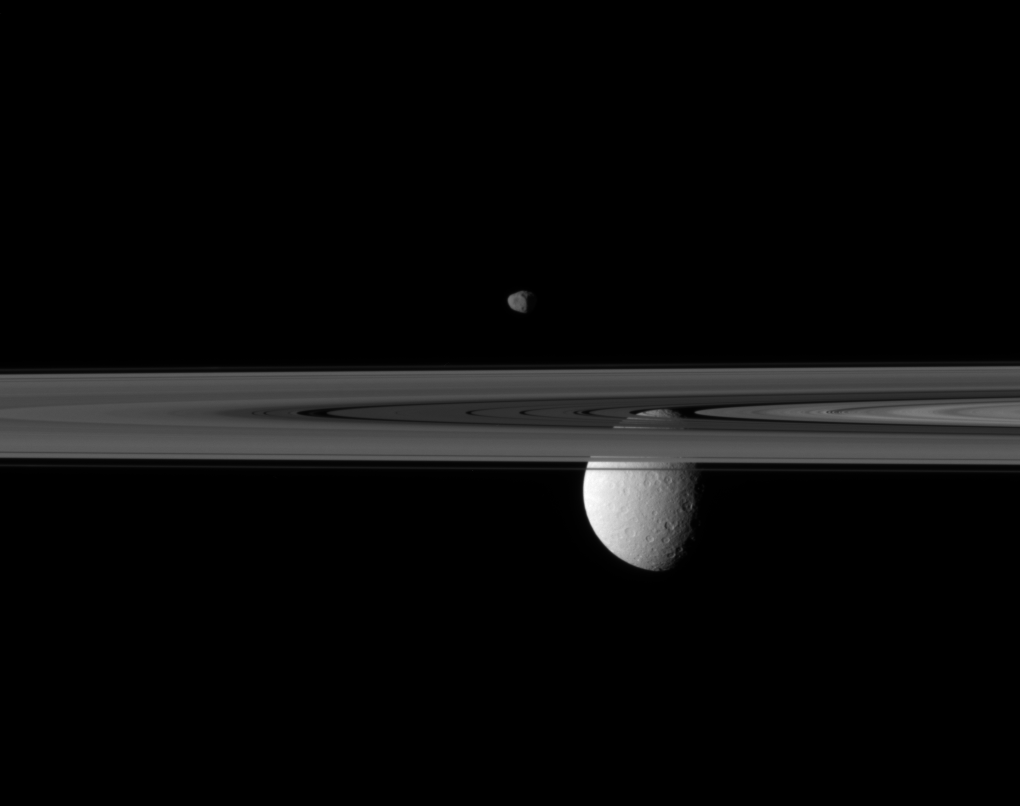

Rings, Rhea and Janus

Saturn’s rings occupy the foreground of this image. The small moon Janus appears to hover above, while the far larger moon Rhea is partially obscured by the rings.

Janus appears to be located directly over the rings, but the moon is actually further away, at a range of about 1.1 million kilometers (684,000 miles) from the Cassini spacecraft. Rhea is 1.6 million kilometers (994,000 miles) from the spacecraft. This view looks toward the trailing hemisphere of Janus (179 kilometers, or 111 miles across) and the Saturn-facing side of Rhea (1,528 kilometers, or 949 miles across).

This view looks toward the northern, sunlit side of the rings from just above the ringplane.

The image was taken in visible light with the Cassini spacecraft narrow-angle camera on April 8, 2010. Image scale is 7 kilometers (4 miles) per pixel on Janus and 10 kilometers (6 miles) per pixel on Rhea.

The Cassini-Huygens mission is a cooperative project of NASA, the European Space Agency and the Italian Space Agency. The Jet Propulsion Laboratory, a division of the California Institute of Technology in Pasadena, manages the mission for NASA’s Science Mission Directorate, Washington, D.C. The Cassini orbiter and its two onboard cameras were designed, developed and assembled at JPL. The imaging operations center is based at the Space Science Institute in Boulder, Colo.

Credit: NASA/JPL/Space Science Institute